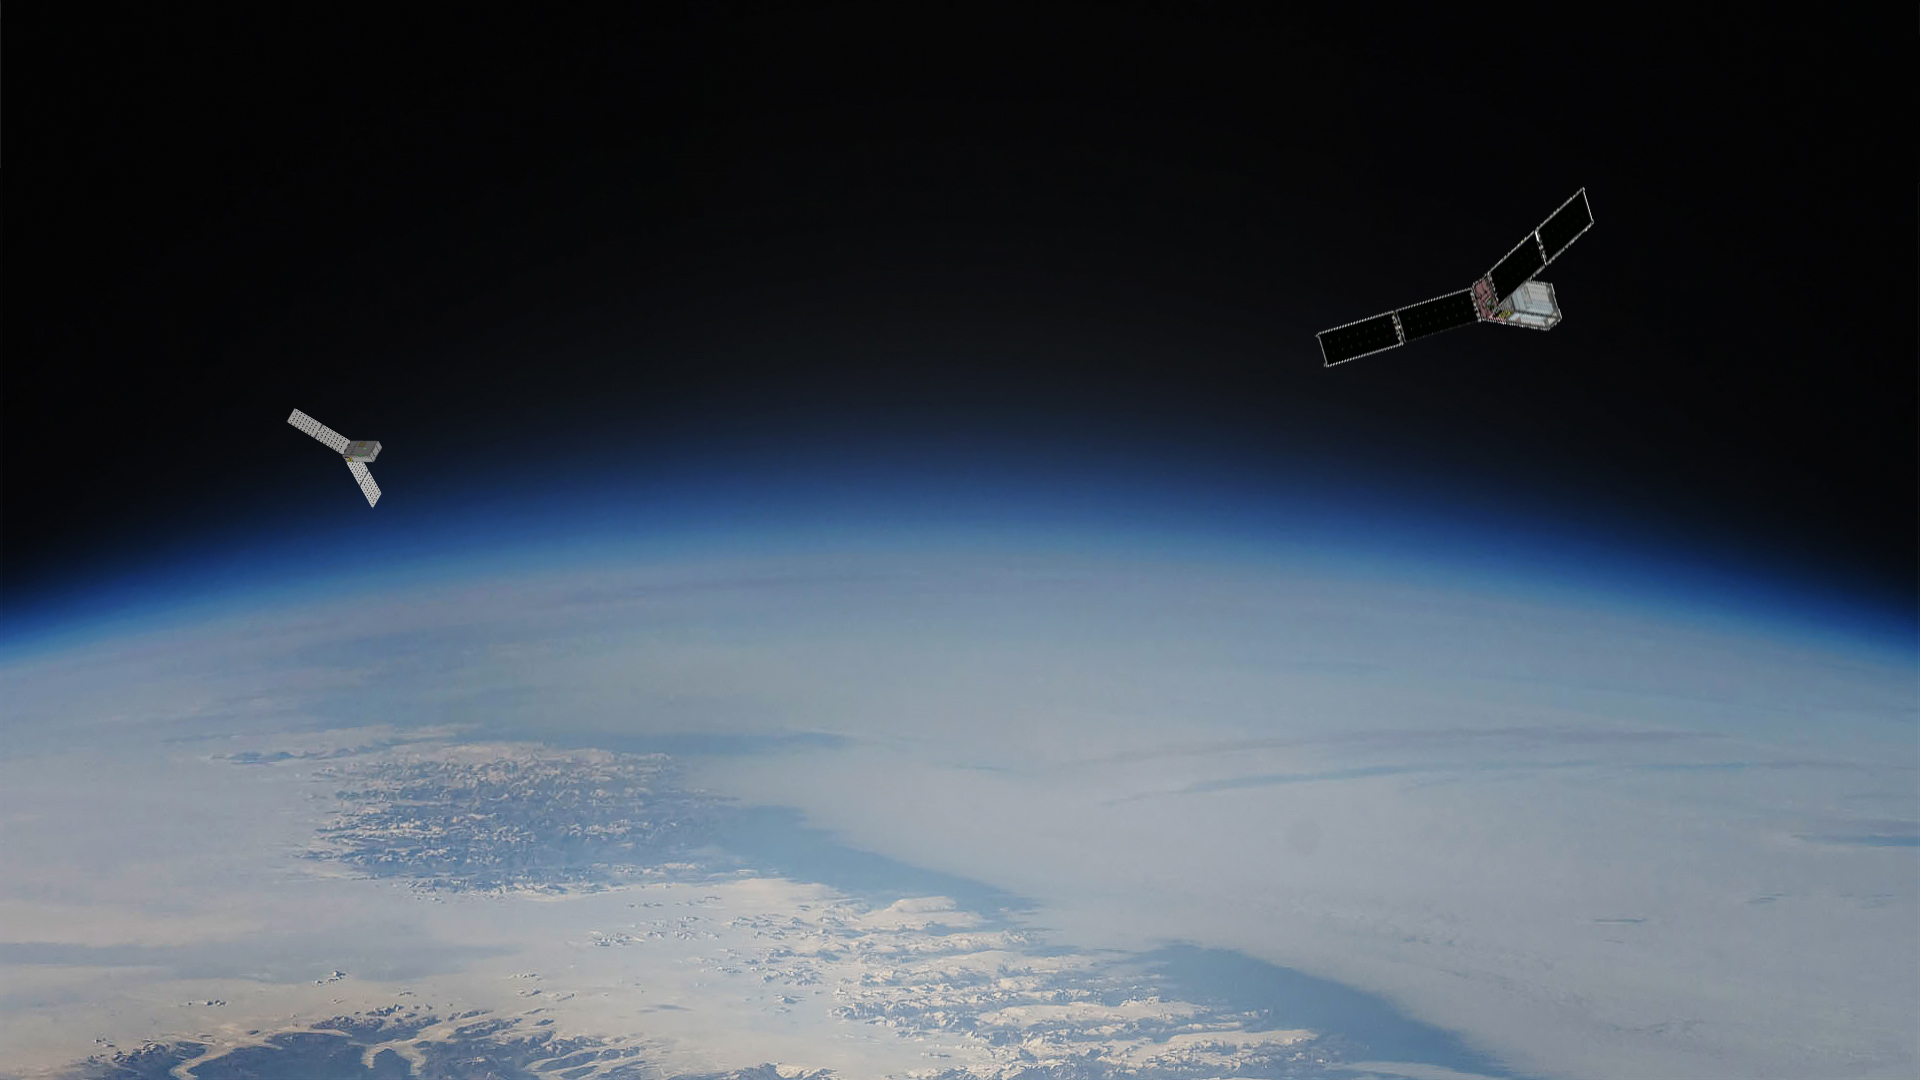

PREFIRE Satellite Illustration

The PREFIRE (Polar Radiant Energy in the Far-InfraRed Experiment) mission will send two CubeSats – shown as an artist’s concept against an image of Earth from orbit – into space to study how much heat the planet absorbs and emits from its polar regions, including the Arctic and Antarctica.

Analysis of PREFIRE measurements will inform climate and ice models, providing better projections of how a warming world will affect sea ice loss, ice sheet melt, and sea level rise. Improving climate models can ultimately help to provide more accurate projections on the impacts of storm severity and frequency, as well as coastal erosion and flooding.

The mission consists of two 6U CubeSats with a baseline mission length of 10 months and is jointly developed by NASA and the University of Wisconsin-Madison. NASA’s Jet Propulsion Laboratory in Southern California manages the mission for the agency’s Science Mission Directorate and is providing the instruments. Blue Canyon Technologies is building the CubeSats, and the University of Wisconsin-Madison will process the data collected by the instruments. The science team includes members from JPL and the Universities of Wisconsin, Michigan, and Colorado.

Credit: NASA/JPL-Caltech